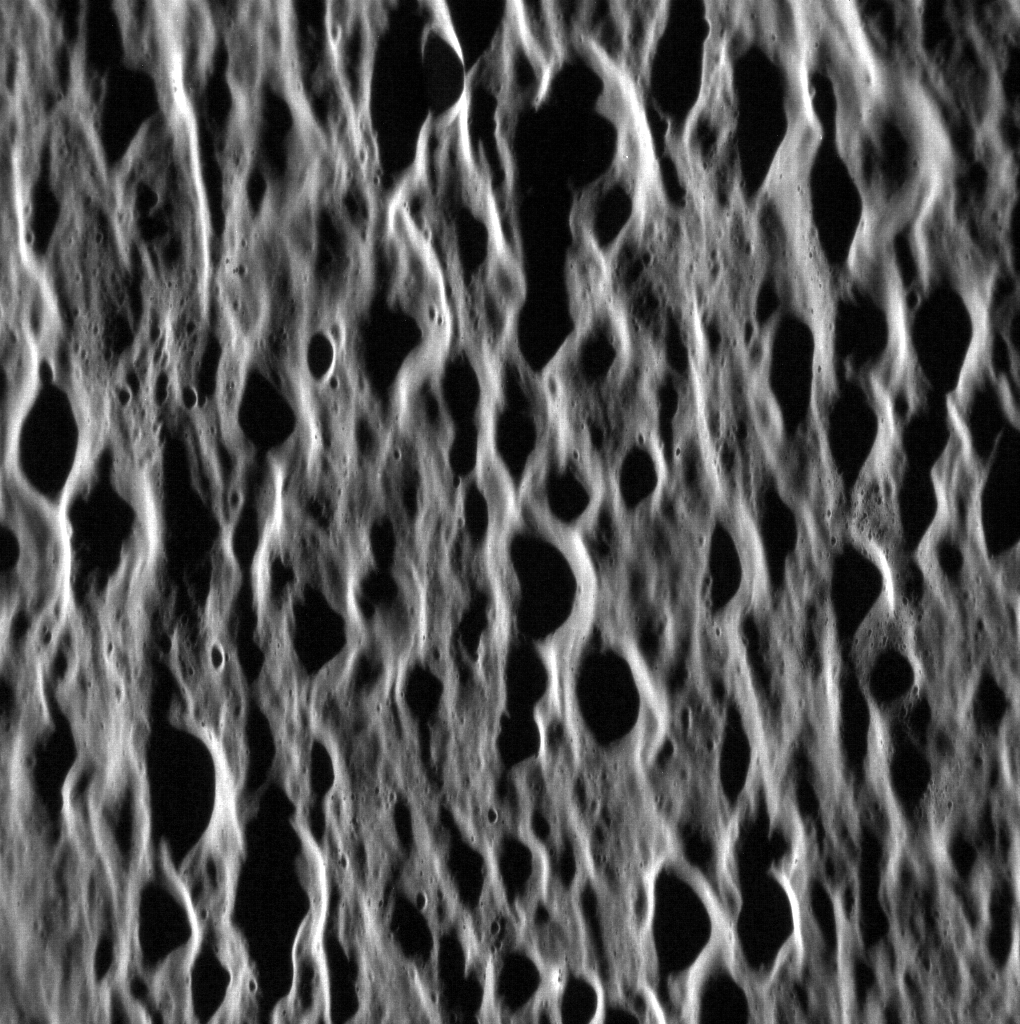

Mozart Roughs ‘Em Up

Wolfgang’s namesake basin has had a large effect on Mercury. Ejecta from the 241-kilometer-diameter (150 mi.) impact basin has left an enormous network of rough terrain, in beautiful contrast to the basin’s smooth interior. Mozart basin lies just a hop, skip and a jump away from the planet’s largest impact basin, Caloris.

This image was acquired as a high-resolution targeted observation. Targeted observations are images of a small area on Mercury’s surface at resolutions much higher than the 200-meter/pixel morphology base map. It is not possible to cover all of Mercury’s surface at this high resolution, but typically several areas of high scientific interest are imaged in this mode each week.

Date acquired: October 02, 2013
Image Mission Elapsed Time (MET): 22999301
Image ID: 4929063
Instrument: Narrow Angle Camera (NAC) of the Mercury Dual Imaging System (MDIS)
Center Latitude: 12.52°
Center Longitude: 168.0° E
Resolution: 47 meters/pixel
Scale: The entire image is approximately 95 km (59 mi.) across.
Incidence Angle: 78.9°
Emission Angle: 59.6°
Phase Angle: 138.5°
North is down in this image.

The MESSENGER spacecraft is the first ever to orbit the planet Mercury, and the spacecraft’s seven scientific instruments and radio science investigation are unraveling the history and evolution of the Solar System’s innermost planet. MESSENGER acquired over 150,000 images and extensive other data sets. MESSENGER is capable of continuing orbital operations until early 2015.

For information regarding the use of images, see the MESSENGER image use policy.

Credit: NASA/Johns Hopkins University Applied Physics Laboratory/Carnegie Institution of Washington